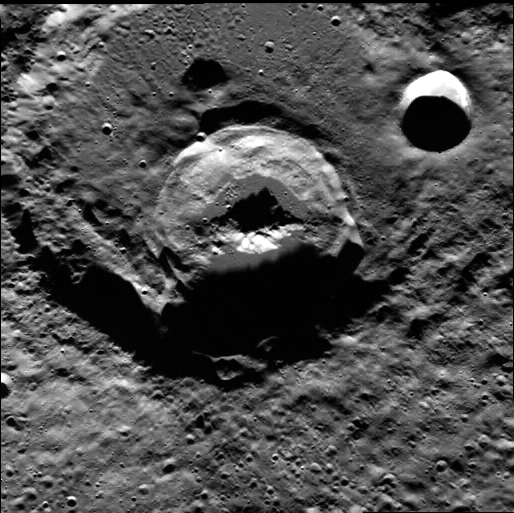

Crater, Crater, Crater!

This spectacular image includes three large craters, approximately 12 km, 30 km, and 70 km in diameter. The largest crater is the oldest of the three, with the other two superposed on top of it. The 30-km-diameter crater exhibits a very interesting and unusual central peak structure.

This image was acquired as part of MDIS’s high-resolution surface morphology base map. The surface morphology base map will cover more than 90% of Mercury’s surface with an average resolution of 250 meters/pixel (0.16 miles/pixel or 820 feet/pixel). Images acquired for the surface morphology base map typically have off-vertical Sun angles (i.e., high incidence angles) and visible shadows so as to reveal clearly the topographic form of geologic features.

On March 17, 2011 (March 18, 2011, UTC), MESSENGER became the first spacecraft ever to orbit the planet Mercury. The mission is currently in its commissioning phase, during which spacecraft and instrument performance are verified through a series of specially designed checkout activities. In the course of the one-year primary mission, the spacecraft’s seven scientific instruments and radio science investigation will unravel the history and evolution of the Solar System’s innermost planet. Visit the Why Mercury? section of this website to learn more about the science questions that the MESSENGER mission has set out to answer.

Date acquired: May 20, 2011
Image Mission Elapsed Time (MET): 214372528
Image ID: 276004
Instrument: Wide Angle Camera (WAC) of the Mercury Dual Imaging System (MDIS)
WAC filter: 7 (748 nanometers)
Center Latitude: 78.68°
Center Longitude: 205.0° E
Resolution: 154 meters/pixel
Scale: The largest crater in this image is 70 km (43 mi) in diameter.
Incidence Angle: 78.7°
Emission Angle: 0.3°
Phase Angle: 78.5°

These images are from MESSENGER, a NASA Discovery mission to conduct the first orbital study of the innermost planet, Mercury. For information regarding the use of images, see the MESSENGER image use policy.

Credit: NASA/Johns Hopkins University Applied Physics Laboratory/Carnegie Institution of Washington